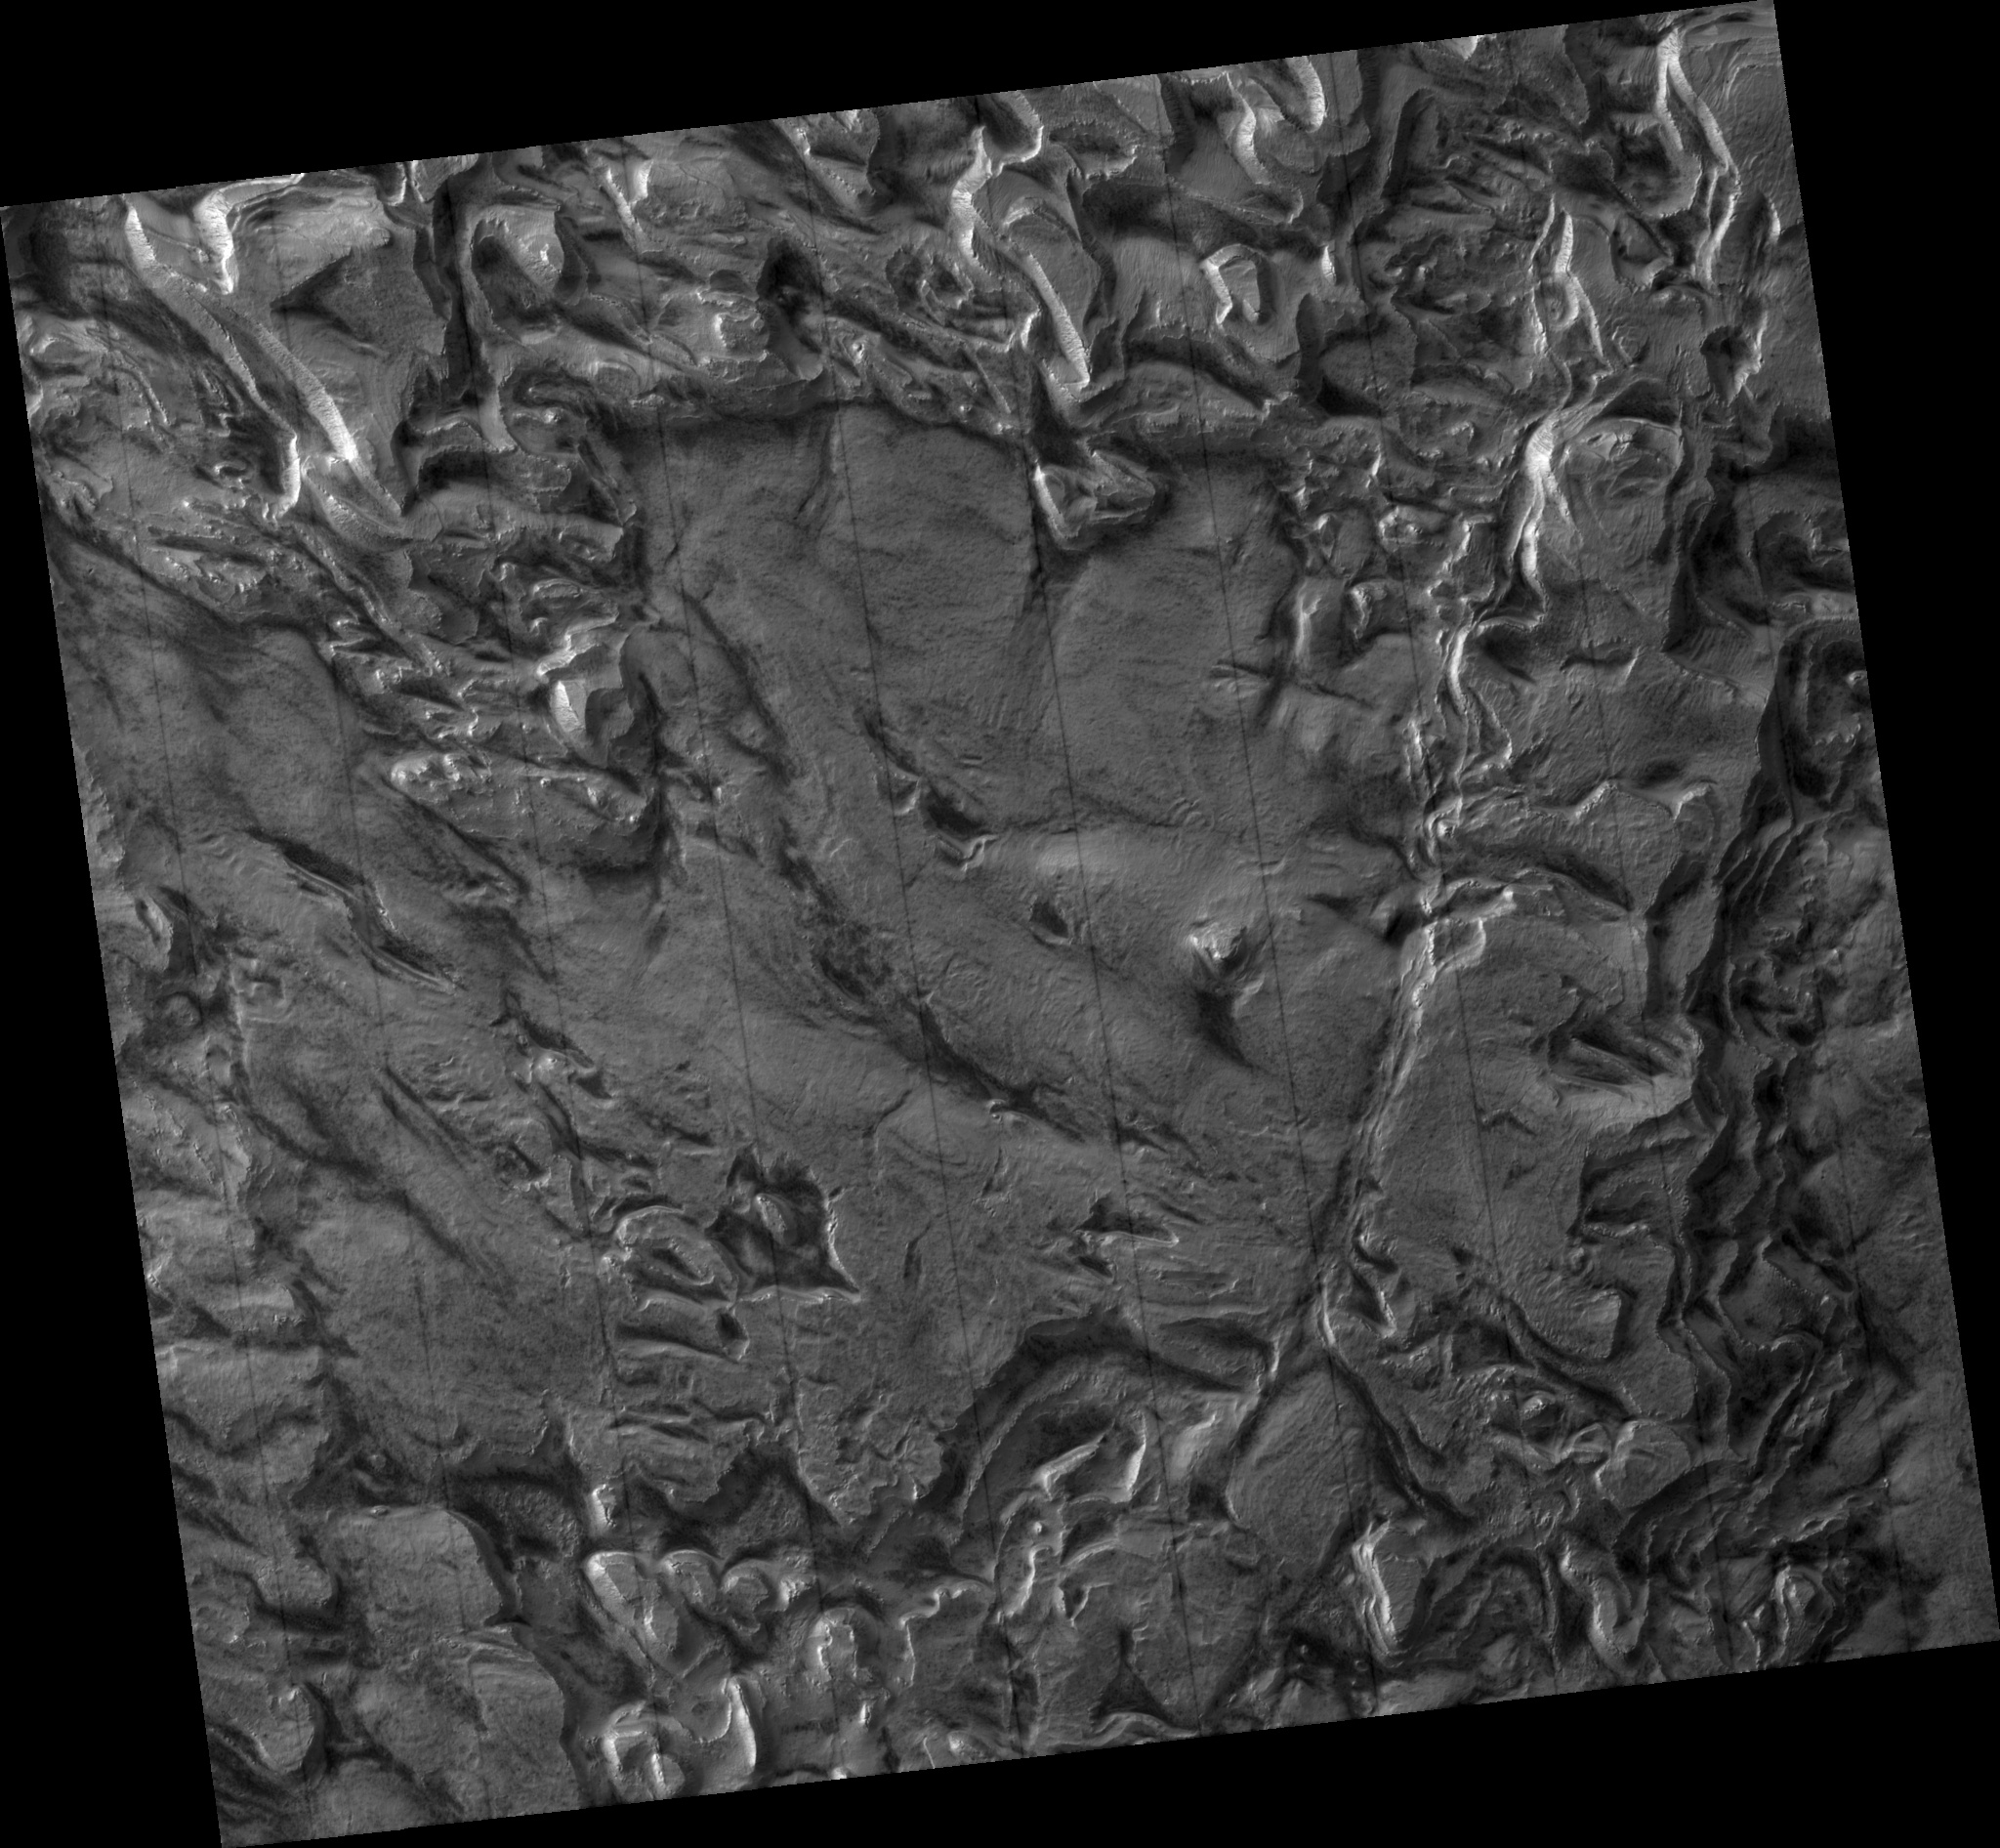

Layering in Spallanzani Crater

Material that has collected within Spallanzani Crater since the impact is now eroding. The erosion has produced a pronounced stair-step pattern, exemplified in this southeast portion of the complete image. Broad flat areas, or plateaus, drop off abruptly down a steep slope to the next relatively flat area, and so on. This pattern suggests discreet boundaries between layers, or stair-steps, of different composition, or time of deposition, or both. The surface texture of the flat areas is similar in most places, characterized by a uniform tone, ripples that may be small dunes (~6 m across), thin furrows, and faint polygons (~20 m across), although dark spots (~8 m across) are concentrated more in some areas and less in others. Near the edge of the plateau area the polygonal fracturing pattern becomes more pronounced. Right at the edge, polygonal plates of surface material are tilted, with the higher end towards the plateau and the lower end being dropped down the slope. These plates are highlighted along plateau edges because they catch the sun better than a flat surface does. The slopes appear to be made up of debris falling from the plateau edge which in some areas includes plates or blocks that have slid part way down from the edge without breaking up. This suggests that plateau surfaces are stronger than the underlying material making up the bulk of the thickness of a single “layer,” like a hard crust on a thicker yet softer material. It may be that while this crust protects the underlying material on plateau surfaces, the underlying material is being removed from the side slope where it is not protected (by unknown processes, possibly wind erosion). This process may result in the observed landscape as the underlying material erodes backwards into the plateau and the resistant surface is undercut, breaks into plates along polygonal fractures, and is dropped down, eventually also eroding. The material itself may be loosely held-together sediment covered by a more cemented surface layer, or it may be ice-rich material protected from sublimation from above by a more dust-rich layer.

Image PSP_001345_1215 was taken by the High Resolution Imaging Science Experiment (HiRISE) camera onboard the Mars Reconnaissance Orbiter spacecraft on November 9, 2006. The complete image is centered at -58.0 degrees latitude, 86.5 degrees East longitude. The range to the target site was 248.3 km (155.2 miles). At this distance the image scale is 99.3 cm/pixel (with 4 x 4 binning) so objects ~298 cm across are resolved. The image shown here has been map-projected to 100 cm/pixel and north is up. The image was taken at a local Mars time of 3:47 PM and the scene is illuminated from the west with a solar incidence angle of 89 degrees, thus the sun was about 1 degrees above the horizon. At a solar longitude of 132.7 degrees, the season on Mars is Northern Summer.

NASA’s Jet Propulsion Laboratory, a division of the California Institute of Technology in Pasadena, manages the Mars Reconnaissance Orbiter for NASA’s Science Mission Directorate, Washington. Lockheed Martin Space Systems, Denver, is the prime contractor for the project and built the spacecraft. The High Resolution Imaging Science Experiment is operated by the University of Arizona, Tucson, and the instrument was built by Ball Aerospace and Technology Corp., Boulder, Colo.

Credit: NASA/JPL/Univ. of Arizona